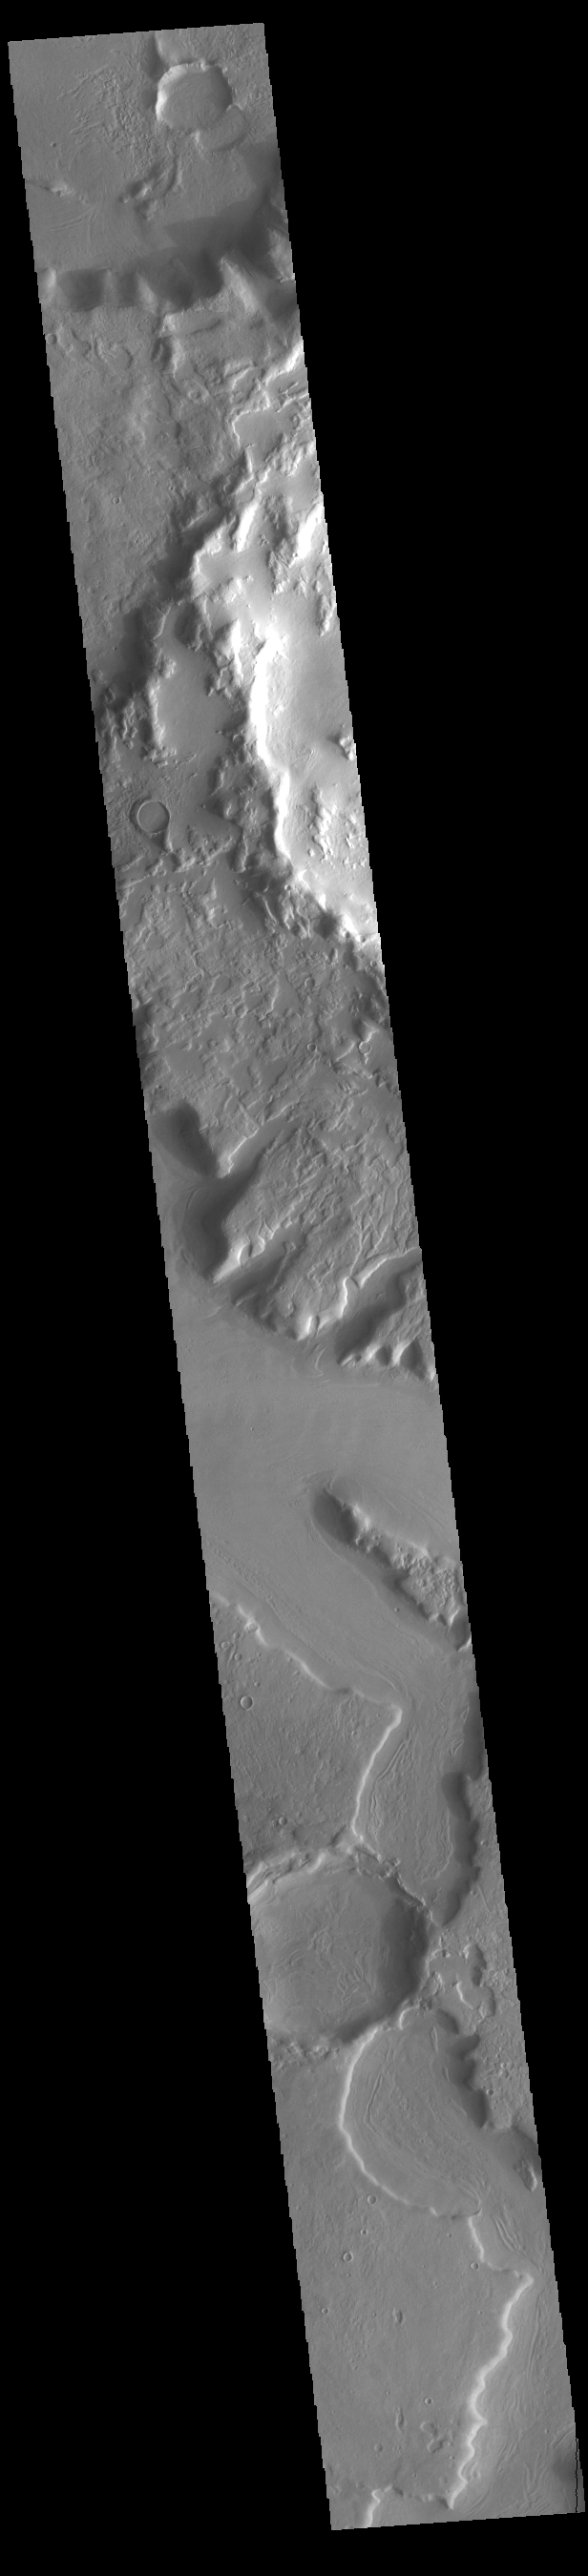

Arabia Terra Channels

Today’s VIS image shows several unnamed channels located in northern Arabia Terra. Channels in this region of Arabia Terra are flowing northward into the lower elevations of Acidalia Planitia.

Credit: NASA/JPL-Caltech/ASU